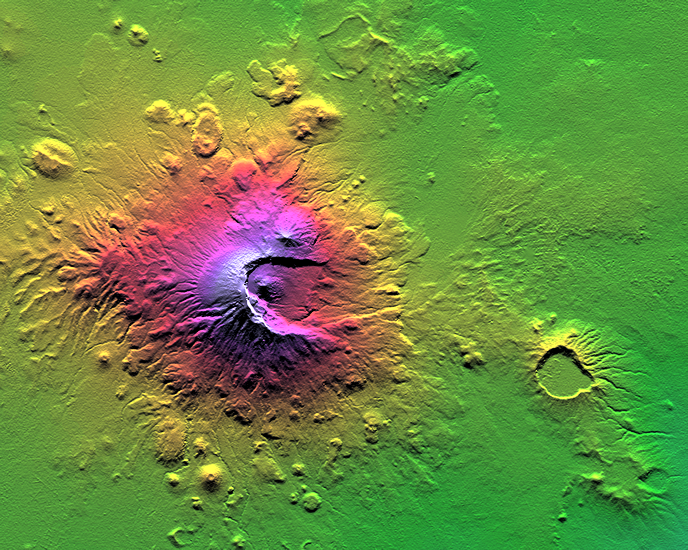

Shaded Relief with Height as Color, Mount Meru, Tanzania

Mount Meru is an active volcano located just 70 kilometers (44 miles) west of Mount Kilimanjaro. It reaches 4,566 meters (14,978 feet) in height but has lost much of its bulk due to an eastward volcanic blast sometime in its distant past, perhaps similar to the eruption of Mount Saint Helens in Washington State in 1980. Mount Meru most recently had a minor eruption about a century ago. The several small cones and craters seen in the vicinity probably reflect numerous episodes of volcanic activity. Mount Meru is the topographic centerpiece of Arusha National Park. Its fertile slopes rise above the surrounding savanna and support a forest that hosts diverse wildlife, including nearly 400 species of birds, and also monkeys and leopards.

Two visualization methods were combined to produce this image: shading and color coding of topographic height. The shade image was derived by computing topographic slope in the north-south direction. Northern slopes appear bright and southern slopes appear dark, as would be the case at noon at this latitude in June. Color coding is directly related to topographic height, with green at the lower elevations, rising through yellow, red, and magenta, to blue and white at the highest elevations.

Elevation data used in this image was acquired by the Shuttle Radar Topography Mission (SRTM) aboard the Space Shuttle Endeavour, launched on Feb. 11, 2000. SRTM used the same radar instrument that comprised the Spaceborne Imaging Radar-C/X-Band Synthetic Aperture Radar (SIR-C/X-SAR) that flew twice on the Space Shuttle Endeavour in 1994. SRTM was designed to collect 3-D measurements of the Earth’s surface. To collect the 3-D data, engineers added a 60-meter (approximately 200-foot) mast, installed additional C-band and X-band antennas, and improved tracking and navigation devices. The mission is a cooperative project between NASA, the National Imagery and Mapping Agency (NIMA) of the U.S. Department of Defense and the German and Italian space agencies. It is managed by NASA’s Jet Propulsion Laboratory, Pasadena, Calif., for NASA’s Earth Science Enterprise, Washington, D.C.

Size: 41.3 kilometers (25.6 miles) by 33.0 kilometers (20.5 miles)
Location: 3.2 degrees South latitude, 36.7 degrees East longitude
Orientation: North at top
Original Data Resolution: SRTM 1 arc-second (30 meters or 98 feet)
Date Acquired: February 2000 (SRTM)

Credit: NASA/JPL/NIMA